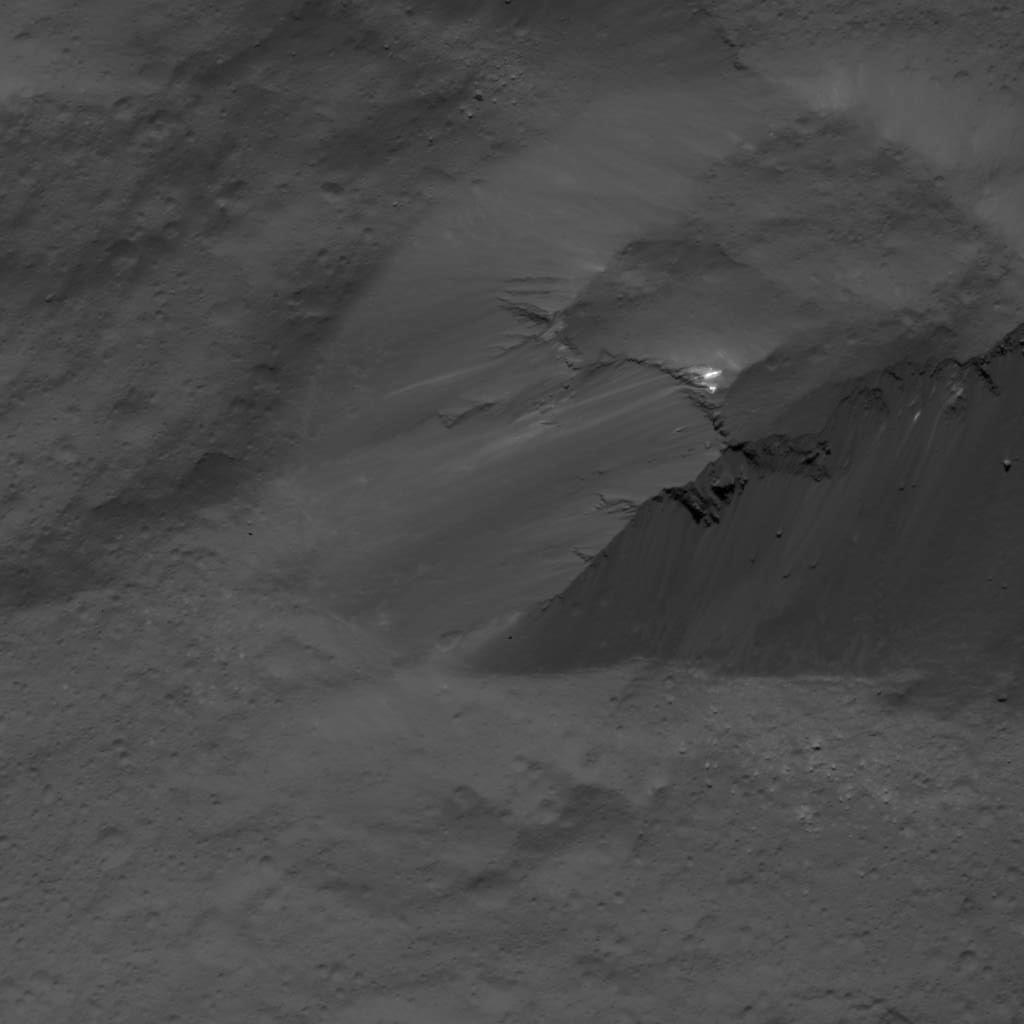

Scarp in Occator Crater

This image was obtained by NASA’s Dawn spacecraft on July 3, 2018 from an altitude of about 26 miles (42 kilometers).

The center of this picture is located at about 16.5 degrees north latitude and 241.2 degrees east longitude.

Dawn’s mission is managed by JPL for NASA’s Science Mission Directorate in Washington. Dawn is a project of the directorates Discovery Program, managed by NASA’s Marshall Space Flight Center in Huntsville, Alabama. JPL is responsible for overall Dawn mission science. Orbital ATK Inc., in Dulles, Virginia, designed and built the spacecraft. The German Aerospace Center, Max Planck Institute for Solar System Research, Italian Space Agency and Italian National Astrophysical Institute are international partners on the mission team.

Credit: NASA/JPL-Caltech/UCLA/MPS/DLR/IDA